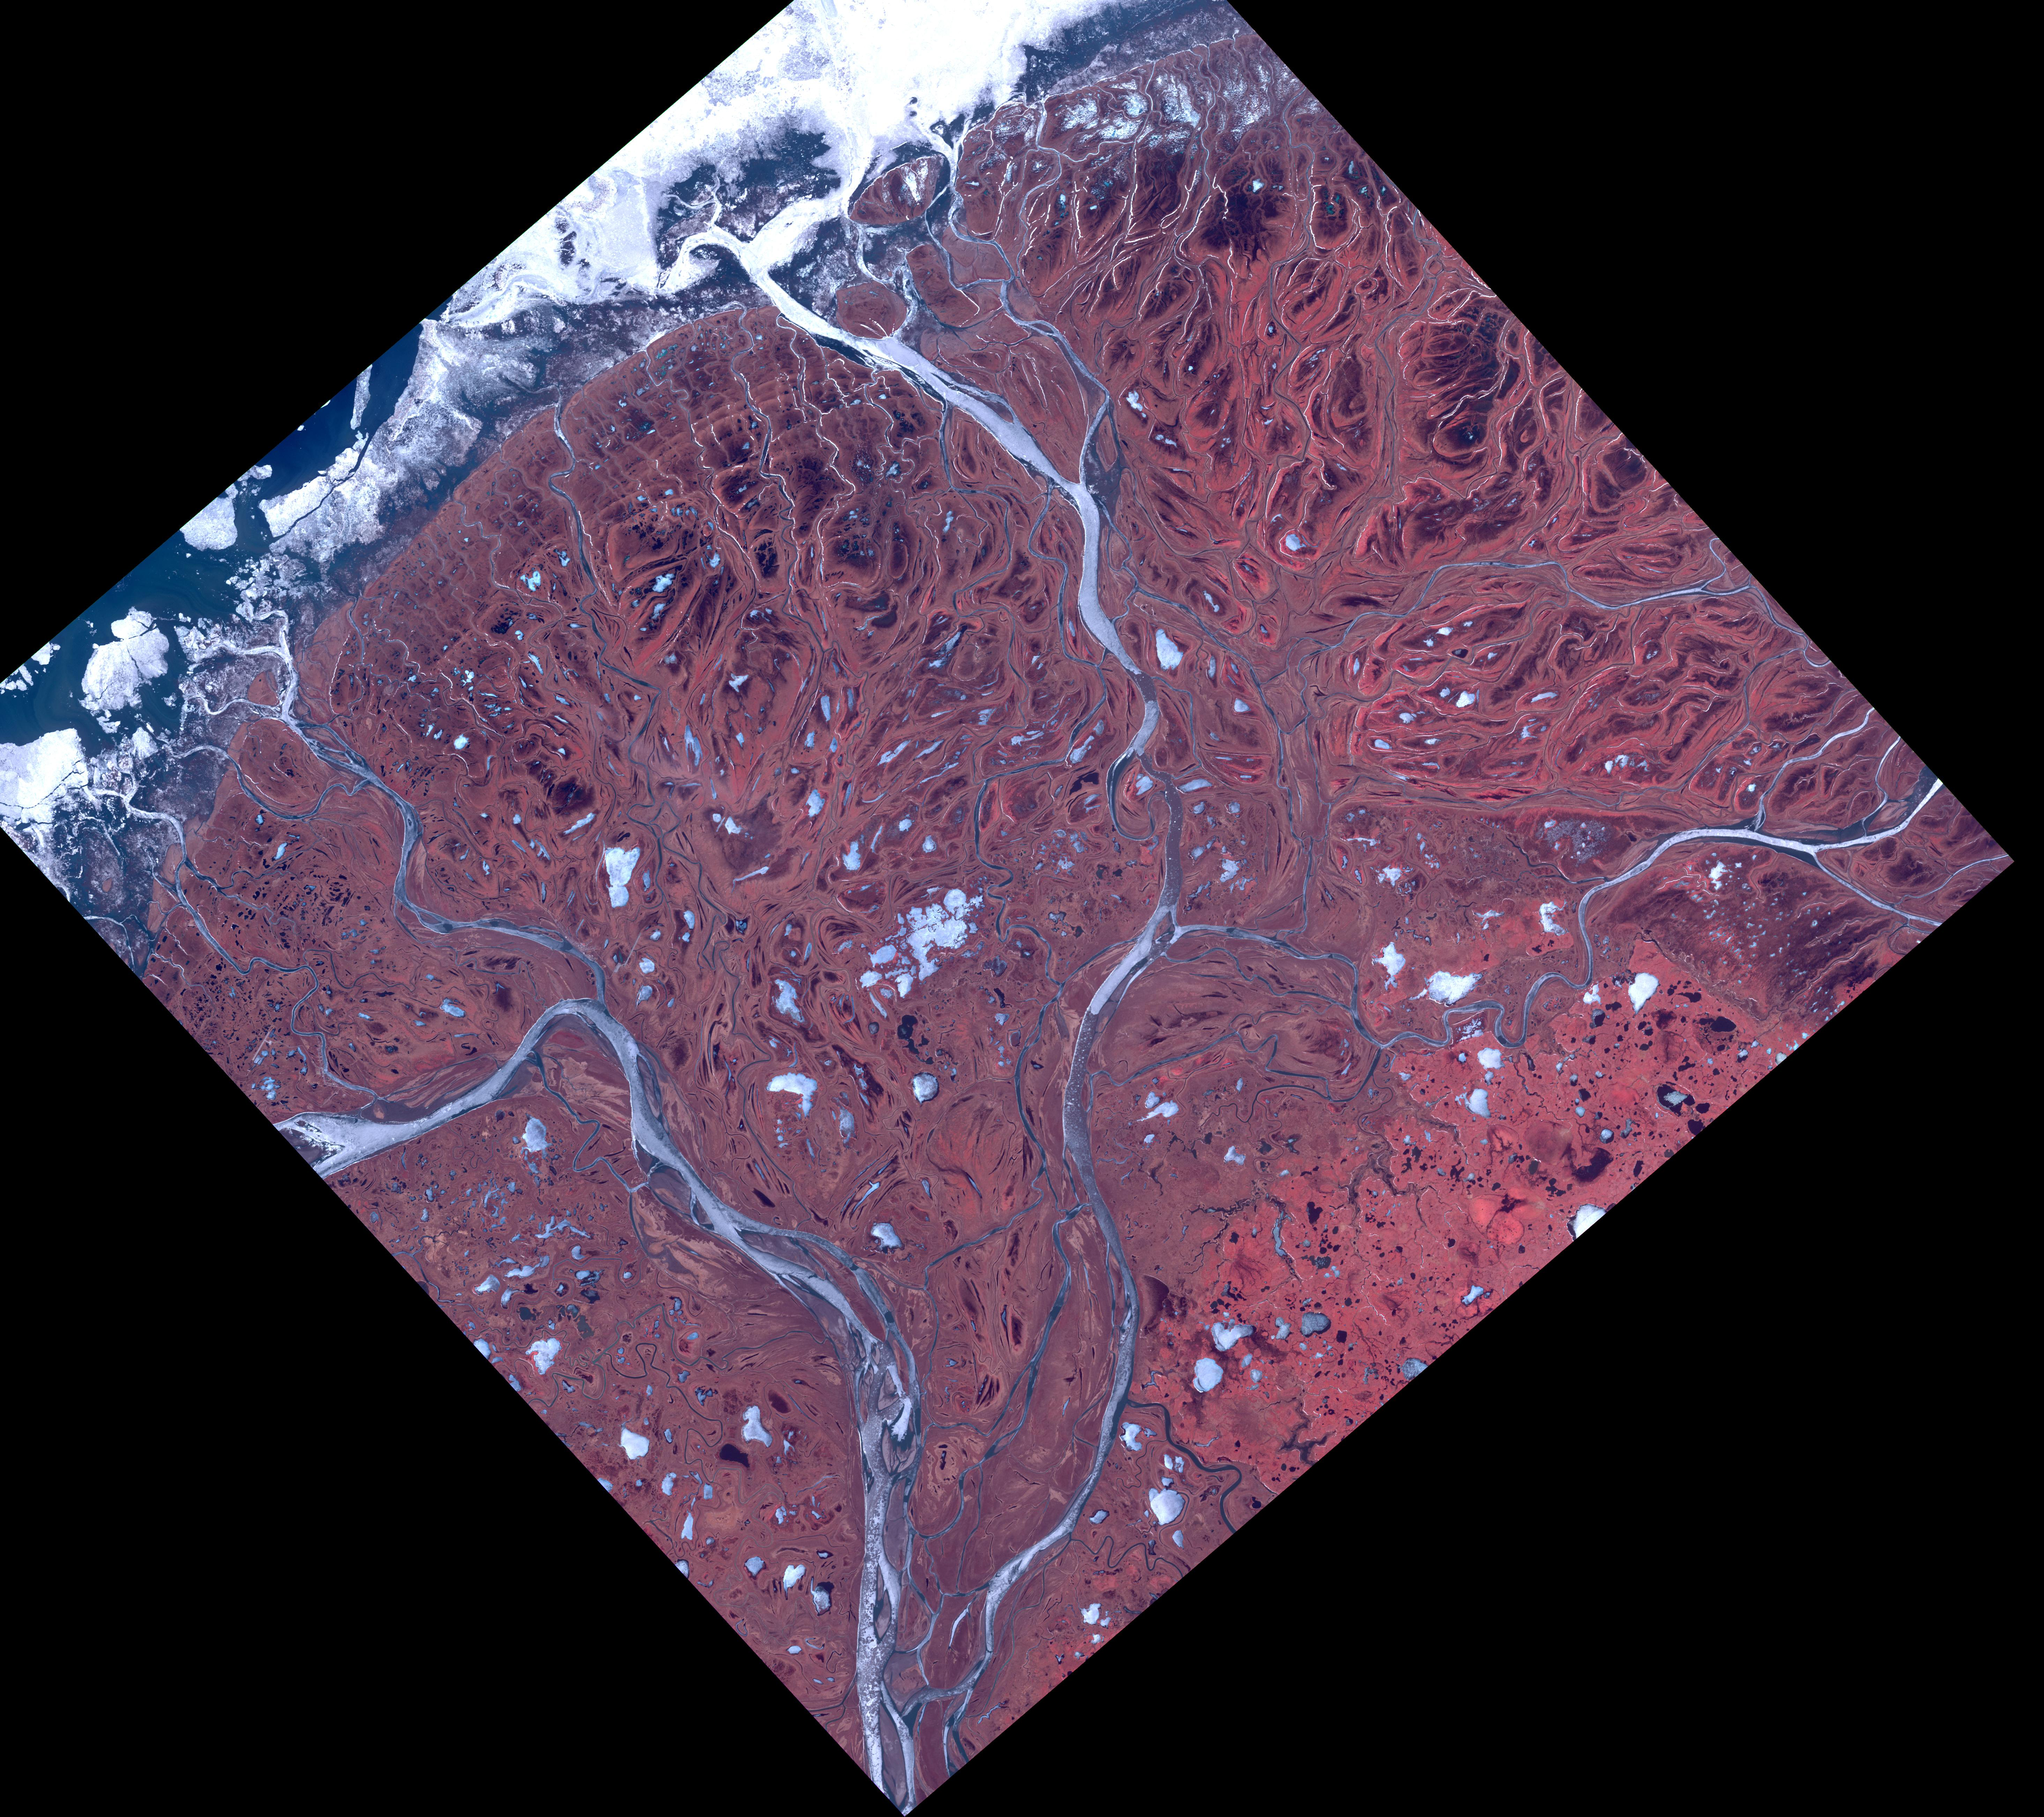

Yukon Delta, Alaska

The Yukon River Delta (along with the Kuskokwim River) is one of the largest in the world. Emptying into the Bering Sea on the west coast of Alaska, it is over 130,000 square kilometers in size. The combined delta has about 25,000 Alaska Native residents. The image was acquired May 10, 2017, covers an area of 60 by 60 km, and is located at 62.9 degrees north, 164.3 degrees east.

With its 14 spectral bands from the visible to the thermal infrared wavelength region and its high spatial resolution of about 50 to 300 feet (15 to 90 meters), ASTER images Earth to map and monitor the changing surface of our planet. ASTER is one of five Earth-observing instruments launched Dec. 18, 1999, on Terra. The instrument was built by Japan’s Ministry of Economy, Trade and Industry. A joint U.S./Japan science team is responsible for validation and calibration of the instrument and data products.

The broad spectral coverage and high spectral resolution of ASTER provides scientists in numerous disciplines with critical information for surface mapping and monitoring of dynamic conditions and temporal change. Example applications are monitoring glacial advances and retreats; monitoring potentially active volcanoes; identifying crop stress; determining cloud morphology and physical properties; wetlands evaluation; thermal pollution monitoring; coral reef degradation; surface temperature mapping of soils and geology; and measuring surface heat balance.

The U.S. science team is located at NASA’s Jet Propulsion Laboratory in Pasadena, Calif. The Terra mission is part of NASA’s Science Mission Directorate, Washington.

Credit: NASA/METI/AIST/Japan Space Systems, and U.S./Japan ASTER Science Team